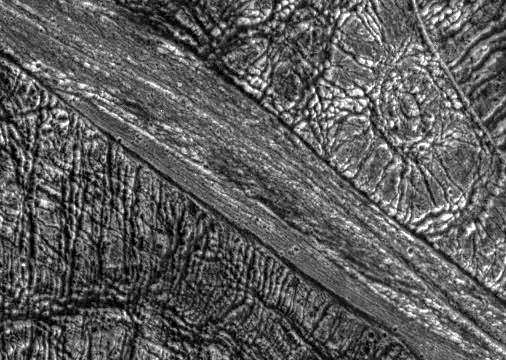

Highly Fractured Dark and Bright Terrain

View of a boundary between bright and dark terrain at the southern border of Galileo Regio on Jupiter’s moon, Ganymede. A narrow, 15 kilometer wide, band of fractured bright terrain runs from the upper left to lower right of this image. The dark terrain on either side of this band of bright terrain has been highly fractured in multiple directions by tectonic activity. The large bright circular feature in the upper right is probably an impact crater that has been topographically relaxed, perhaps indicating that the subsurface was warm in this region at some point in its history before the formation of the bright terrain. Such images help determine how the ancient dark terrain on Ganymede was converted into younger bright terrain.

North is to the top of the picture and the sun illuminates the surface from nearly overhead. The image, centered at 7 degrees latitude and 157 degrees longitude, covers an area approximately 81 by 58 kilometers. The resolution is 160 meters per picture element. The image was taken on May 7, 1997 at 15 hours, 21 minutes, 16 seconds Universal Time at a range of 16218 kilometers by the Solid State Imaging (SSI) system on NASA’s Galileo spacecraft.

The Jet Propulsion Laboratory, Pasadena, CA manages the Galileo mission for NASA’s Office of Space Science, Washington, DC.

Credit: NASA/JPL/Brown University